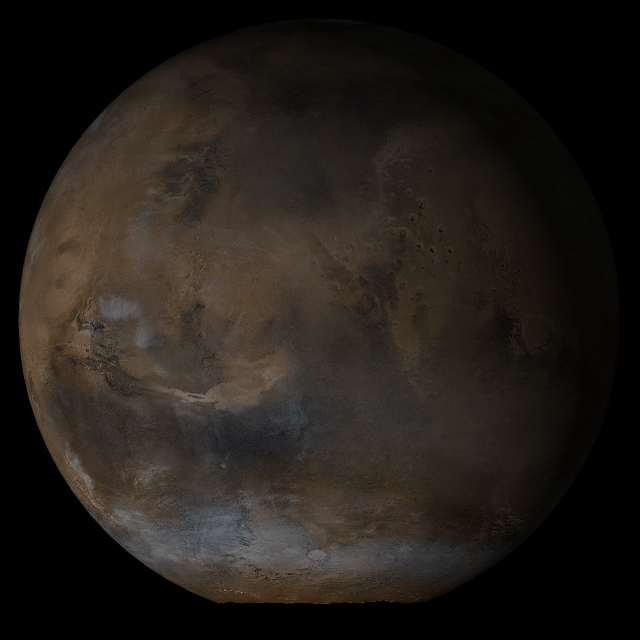

Mars at Ls 145°: Acidalia/Mare Erythraeum

11 January 2004
This picture is a composite of Mars Global Surveyor (MGS) Mars Orbiter Camera (MOC) daily global images acquired at Ls 145° during a previous Mars year. This month, Mars looks similar, as Ls 145° occurs in mid-January 2005.

This picture shows the Acidalia/Mare Erythraeum face of Mars. Over the course of the month, additional faces of Mars as it appears at this time of year are being posted for MOC Picture of the Day.

Ls, solar longitude, is a measure of the time of year on Mars. Mars travels 360° around the Sun in 1 Mars year. The year begins at Ls 0°–the start of northern spring and southern summer. In January 2005, it is northern summer and southern winter. The seasons on Mars occur according to Ls, described in thefollowing table:

LsSeason0° – 90°northern spring, southern autumn90° – 180°northern summer, southern winter180° – 270°northern autumn, southern spring270° – 360°northern winter, southern summer

Credit: NASA/JPL/Malin Space Science Systems